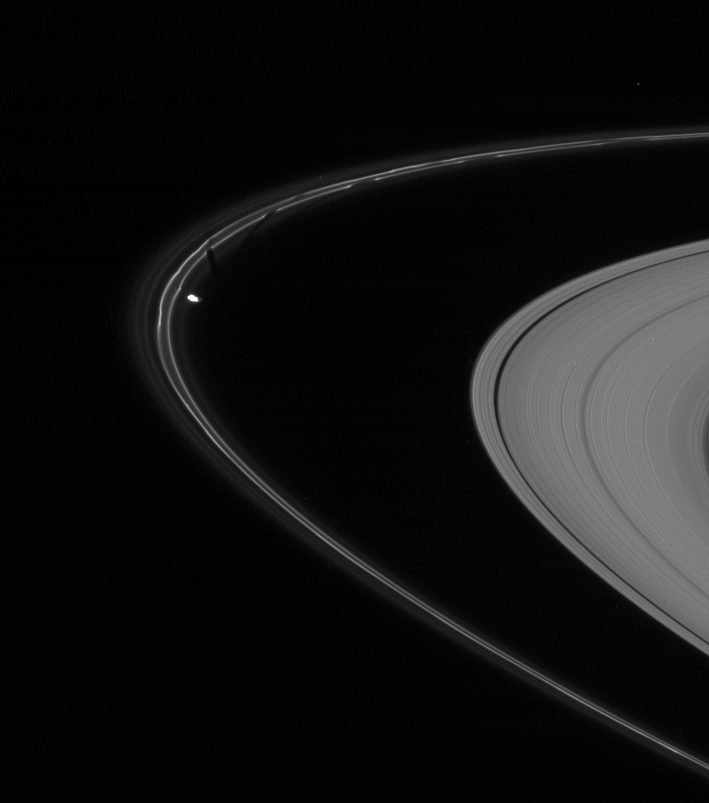

Sculpting the F Ring

Prometheus is caught here, in the act of pulling a new streamer out of the F ring’s inner edge. Trailing behind (above the moon in the image) are previous dark gores that Prometheus (102 kilometers, or 63 miles across) has created.

See PIA08397 for a thorough description of how the moon creates these features.

This view looks toward the unilluminated side of the rings from about 5 degrees above the ringplane. The image was taken in visible light with the Cassini spacecraft narrow-angle camera on Nov. 14, 2007. The view was obtained at a distance of approximately 1.7 million kilometers (1.1 million miles) from Prometheus and at a Sun-Prometheus-spacecraft, or phase, angle of 67 degrees. Image scale is 10 kilometers (6 miles) per pixel.

The Cassini-Huygens mission is a cooperative project of NASA, the European Space Agency and the Italian Space Agency. The Jet Propulsion Laboratory, a division of the California Institute of Technology in Pasadena, manages the mission for NASA’s Science Mission Directorate, Washington, D.C. The Cassini orbiter and its two onboard cameras were designed, developed and assembled at JPL. The imaging operations center is based at the Space Science Institute in Boulder, Colo.

Credit: NASA/JPL/Space Science Institute